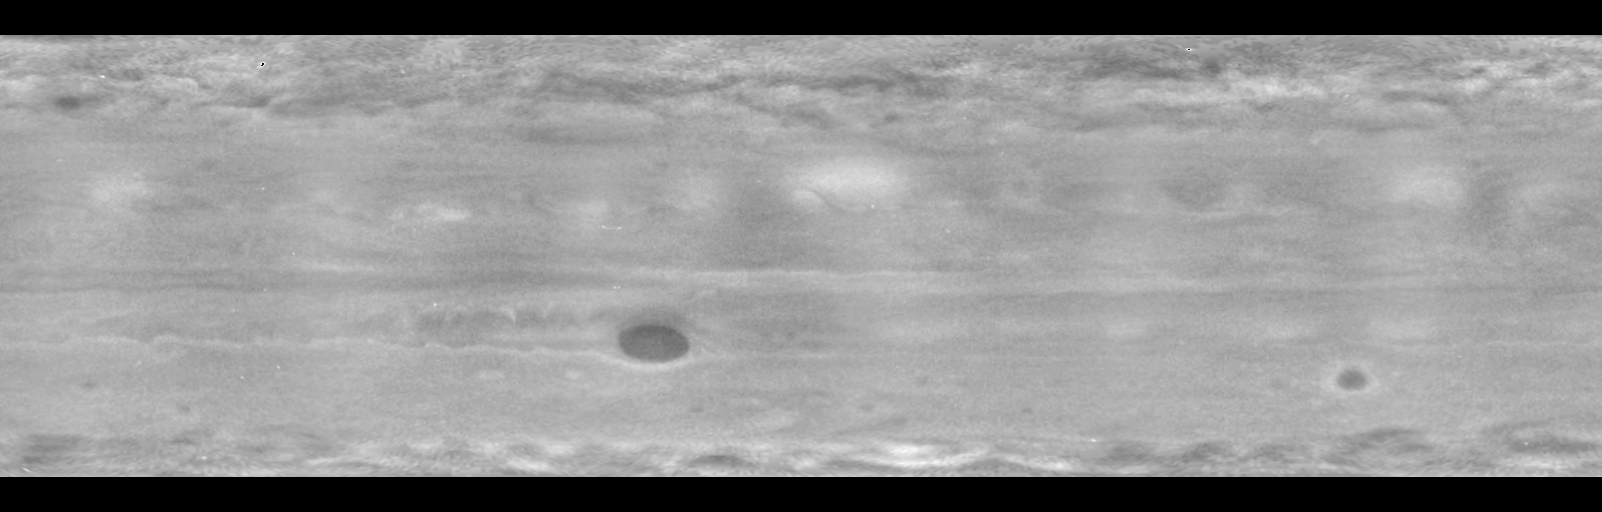

Ultraviolet View Shows Jupiter’s Stratosphere

Wave patterns at high latitudes, plus the famous Great Red Spot, dominate a cylindrical map of Jupiter as observed by NASA’s Cassini spacecraft in the ultraviolet region of the light spectrum.

Compared with familiar visible-light views of Jupiter, this image is missing lower-latitude horizontal stripes of dark and light bands of clouds. (See, for example, PIA02867.) Haze in Jupiter’s upper atmosphere, or stratosphere, scatters and reflects ultraviolet wavelengths, but is transparent in the visible-light portion of the spectrum.

This map was assembled from images taken in late 2000 by Cassini’s narrow-angle camera. The images were taken during the course of a single Jupiter rotation lasting about 10 hours. The result shows all 360 degrees of Jupiter’s longitude. The top edge is at 60 degrees north latitude; the bottom at 60 degrees south latitude.

Cassini made its closest pass to Jupiter, about 10 million kilometers (6 million miles), on Dec. 30, 2000, and proceeded toward its ultimate destination at Saturn. For more information, see the Cassini Project home page, http://saturn.jpl.nasa.gov and the Cassini imaging team home page, http://ciclops.lpl.arizona.edu. The imaging team is based at the Boulder, Colo., campus of the Southwest Research Institute.

Cassini is a cooperative project of NASA, the European Space Agency and the Italian Space Agency. The Jet Propulsion Laboratory, a division of the California Institute of Technology in Pasadena, manages the Cassini mission for NASA’s Office of Space Science, Washington, D.C.

Credit: NASA/JPL/Southwest Research Institute